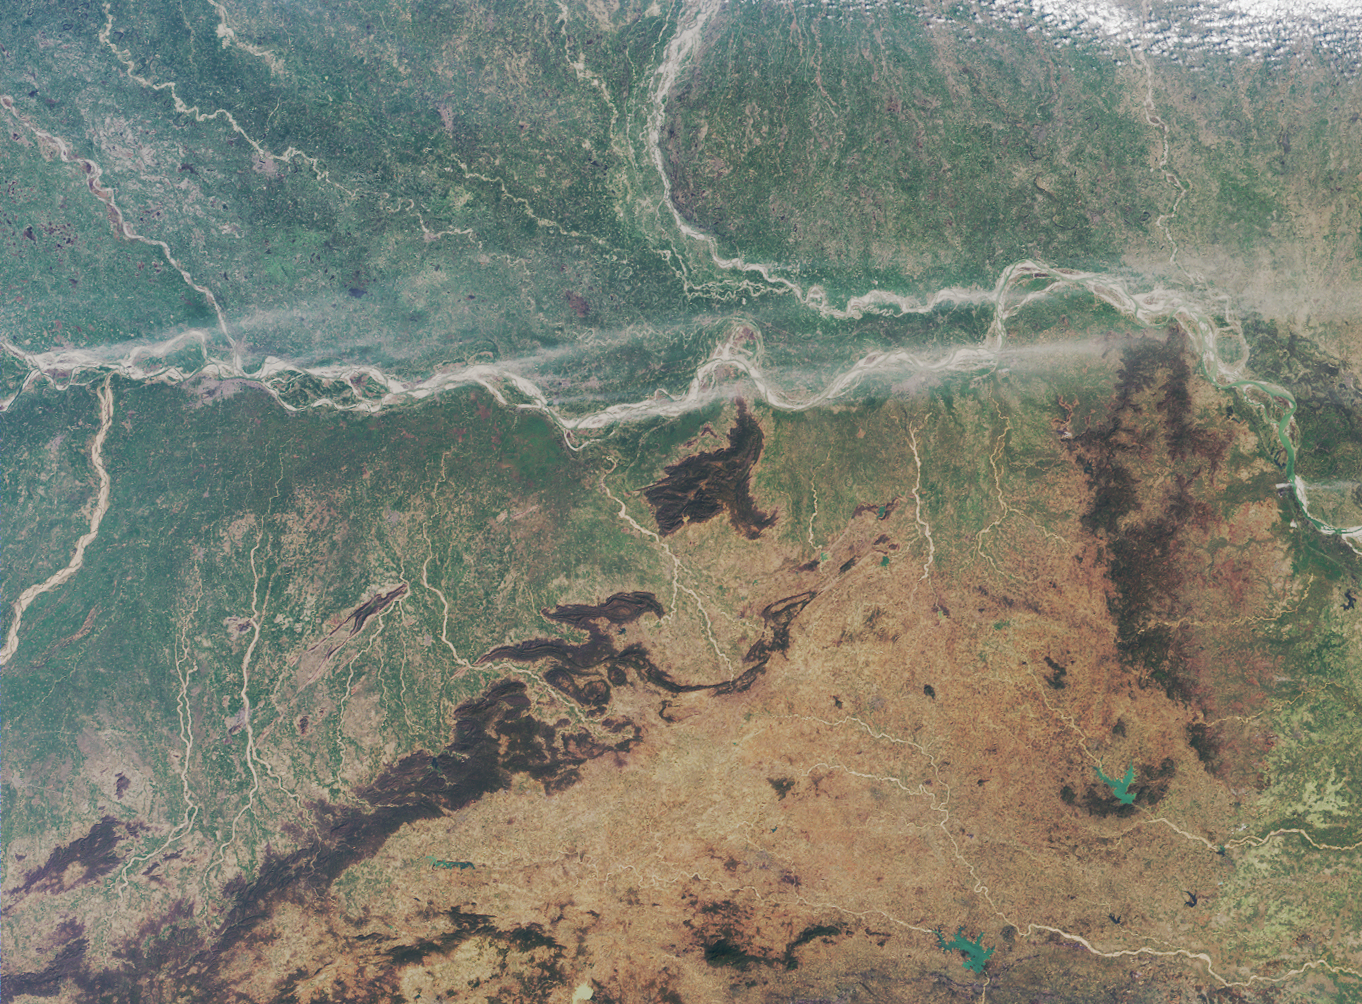

Where on Earth…? MISR Mystery Image Quiz #22: Ganges Plain

The answers to this quiz appear in blue below each question.

1. A major river enters at the left-hand image margin and runs across the image area. Two other large rivers also enter from the left-hand edge, one from the south, and one from the north. These three rivers converge near a regional capital city, apparent as the large area of pale gray pixels near the junction of these three rivers. Name that capital city and these three rivers.

The image area encompasses the eastern Ganges plain and the States of Bihar and Jharkhand. In the top part of this image, Bihar is bisected by the Ganges River (which is also popularly known by its Hindu name, Ganga). The Son River (also spelled Sone River) joins the Ganges from the south, and the Gandak River joins from the north. A very small portion of the Gaghra River is also apparent here, as it joins with the Ganges just upstream from its confluence with the Sone. Patna, the capital city of Bihar, is located downstream from the Sone and opposite the confluence of the Ganges and the Gandak. The smaller river of Punpun only becomes navigable during the rains.

2. The following four statements concern the art and prehistory from a particular jurisdictional region (in this case, a state) of which the aforementioned city is the capital. Three of the statements are true. Which statement is false?
(A) There is no archaeological evidence of Neolithic settlement within 160 kilometers of the capital city.
(B) Within the capital city there are many pre and proto-historic artworks preserved by the state-owned art museum.
(C) A distinctive folk art painting style from that state is traditionally passed down from mothers to their daughters.
(D) At least three stone-age archaeological sites are known to exist within that state.

A is false
Patna became a great city by about 300 BC (Patna was previously called Pataliputra). In its long history, the surrounding region has seen the rise and fall of several kingdoms and empires. There are more than twenty archaeological sites within Bihar, and there are at least three stone-age archaeological sites, including several Neolithic settlements such as the one at Chirand (which is situated about 50 kilometers from Patna). The state-owned Patna Museum boasts a large number of pre- and proto-historic objects of relevance to Indian art and history. An important painting style from Bihar is the art of the Madhubani, which is traditionally passed from mothers to their daughters.

3. Along the banks of the major river that traverses the image, some dust has been swept aloft by strong winds. During this season, is the east-west component of the surface winds typically from the west, or do such winds generally blow from the east?

Either “from the west” or “neither” (no east-west component) are correct
The large scale (synoptically driven) winds tend to be rather weak in the eastern Ganges valley, and the direction of these winds near Bihar during the winter (December – February) are governed by ones relative position to the dominant high pressure system. However, for a long stretch along the Ganges River there is a very weak wind component that is from the west. Data for this region and season from the National Centers for Environmental Prediction (NCEP) indicate a very weak prevailing wind component from the west at 850 mb (850 mb is one of the lower levels of the atmosphere). Winter winds data from NCEP were reanalyzed for Bihar in a peer-reviewed journal paper that is available online at: http://www-misr.jpl.nasa.gov/mission/pubs/fulltext/DiGirolamo2004-GRL.pdf. Please note however, that the NCEP data does not capture mesoscale driven (smaller-scale) winds such as mountain-valley breezes. Close to the foothills of the Himalayas, the wind direction is governed by the local topography, and mountain-valley breezes will predominate.

4. Another major river enters at the upper image margin, and curves downward to converge with the major river that runs across the entire image. Three of the following four statements about the area surrounding the curved river are true. Which statement is false?
(A) The river has shifted its course by more than 100 kilometers in the past two and a half centuries.
(B) During the summer floods the river can attain a width of over 30 kilometers.
(C) For the most part, the series of embankments that were constructed in the 1950s to control the shifting nature of the river, work successfully to reduce the severity and duration of the annual flooding.
(D) An animal belonging to the order Cetacea can be found in this river.

C is false
The Kosi River in north Bihar is notorious for the meandering behavior of its east-to-west course. In the past 250 years, the Kosi has moved westwards by more than 100 kilometers. During the summer floods, the Kosi has been known to attain a width of over 30 km on the nearly flat Ganges plain. In 1955, the river was harnessed with the construction of a barrage. Since then, a series of canals, levees and embankments have channeled the river, providing plenty of irrigation water for north-east Bihar. Although the embankments have calmed the Kosi, flow regulation can not be said to have reduced the severity and duration of flooding, and embankment breaches have occurred in many years including 1968, 1984, 1987, 1988, 2001, 2002, 2003 and 2004. The breaches are partly due to the extremely high silt content of the Kosi waters, which cause erratic and unpredictable morphological changes and bank erosion. As the embankments become choked with silt, seepage occurs and forces the bed level and the water table to rise. The embankments have been raised over 2 meters since their original construction in order to keep pace with the rising river bed. Some amount of previously arable countryside has been devastated by this rise in the water table, and it is reported that during the wet monsoon season, the only dry place for some villagers living at the southern tip of the West Kosi embankment is atop the embankment itself. Although now extremely rare, the Ganges River dolphin, Platanista gangetica, is still found within the Kosi River.

5. The tan and orange hues in the lower portion of the image area are associated with a plateau region in which many minerals have been mined. Three of the following four statements about mining in the region are true. Which one is false?
(A) Much of the mineral wealth of the region was transferred to a new jurisdiction in November 2000, when part of the plateau region became a new state.
(B) Significant reserves of lateric nickel, molybdenum and tin have been discovered here.
(C) Iron ore played an influential role in the region’s history since it is abundant here but is rather scarce in neighboring areas.
(D) Gold, uranium, and at least two copper ore extraction sites are found within the region.

B is false (C also accepted as false)
Through bifurcation of Bihar in November 2000, the new Indian state of Jharkhand was formed. Jharkhand is comprised of about 45% of the geographical area of undivided Bihar. The southern portion of Bihar became Jharkhand, which now includes most of the Chhotanagpur plateau, to which many of the mineral resources of the region are bestowed. Northeastern India does not possess significant quantities of lateric nickel, molybdenum or tin. However, Bihar (before division) produced much of India’s copper, and both gold (south of Chhotanagpur) and uranium (at Jadugudda in southern Jharkhand) are found today in Jharkhand. The southern Chhotanagpur plateau region was the single most important source for iron ore, coal, and bauxite within India, and undivided Bihar produced about 45% of India’s iron ore. Iron was also extremely important for India’s ancient history, since the increasing adoption of iron implements made it possible to remove dense forest and plough heavy clay soils, but rich iron ore deposits were only found within southern Bihar and Orissa. Ancient cities in Bihar (such as Rajgir) are testimony to these developments. The iron ore deposits of southern Bihar and Orissa were the only reliable sources of iron ore during India’s ancient history. Since the iron ore deposits at Orissa are situated a few hundred kilometers to the south of this image, C is also accepted as a false statement.

MISR was built and is managed by NASA’s Jet Propulsion Laboratory, Pasadena, CA, for NASA’s Office of Earth Science, Washington, DC. The Terra satellite is managed by NASA’s Goddard Space Flight Center, Greenbelt, MD. JPL is a division of the California Institute of Technology.

Credit: NASA/GSFC/LaRC/JPL, MISR Team